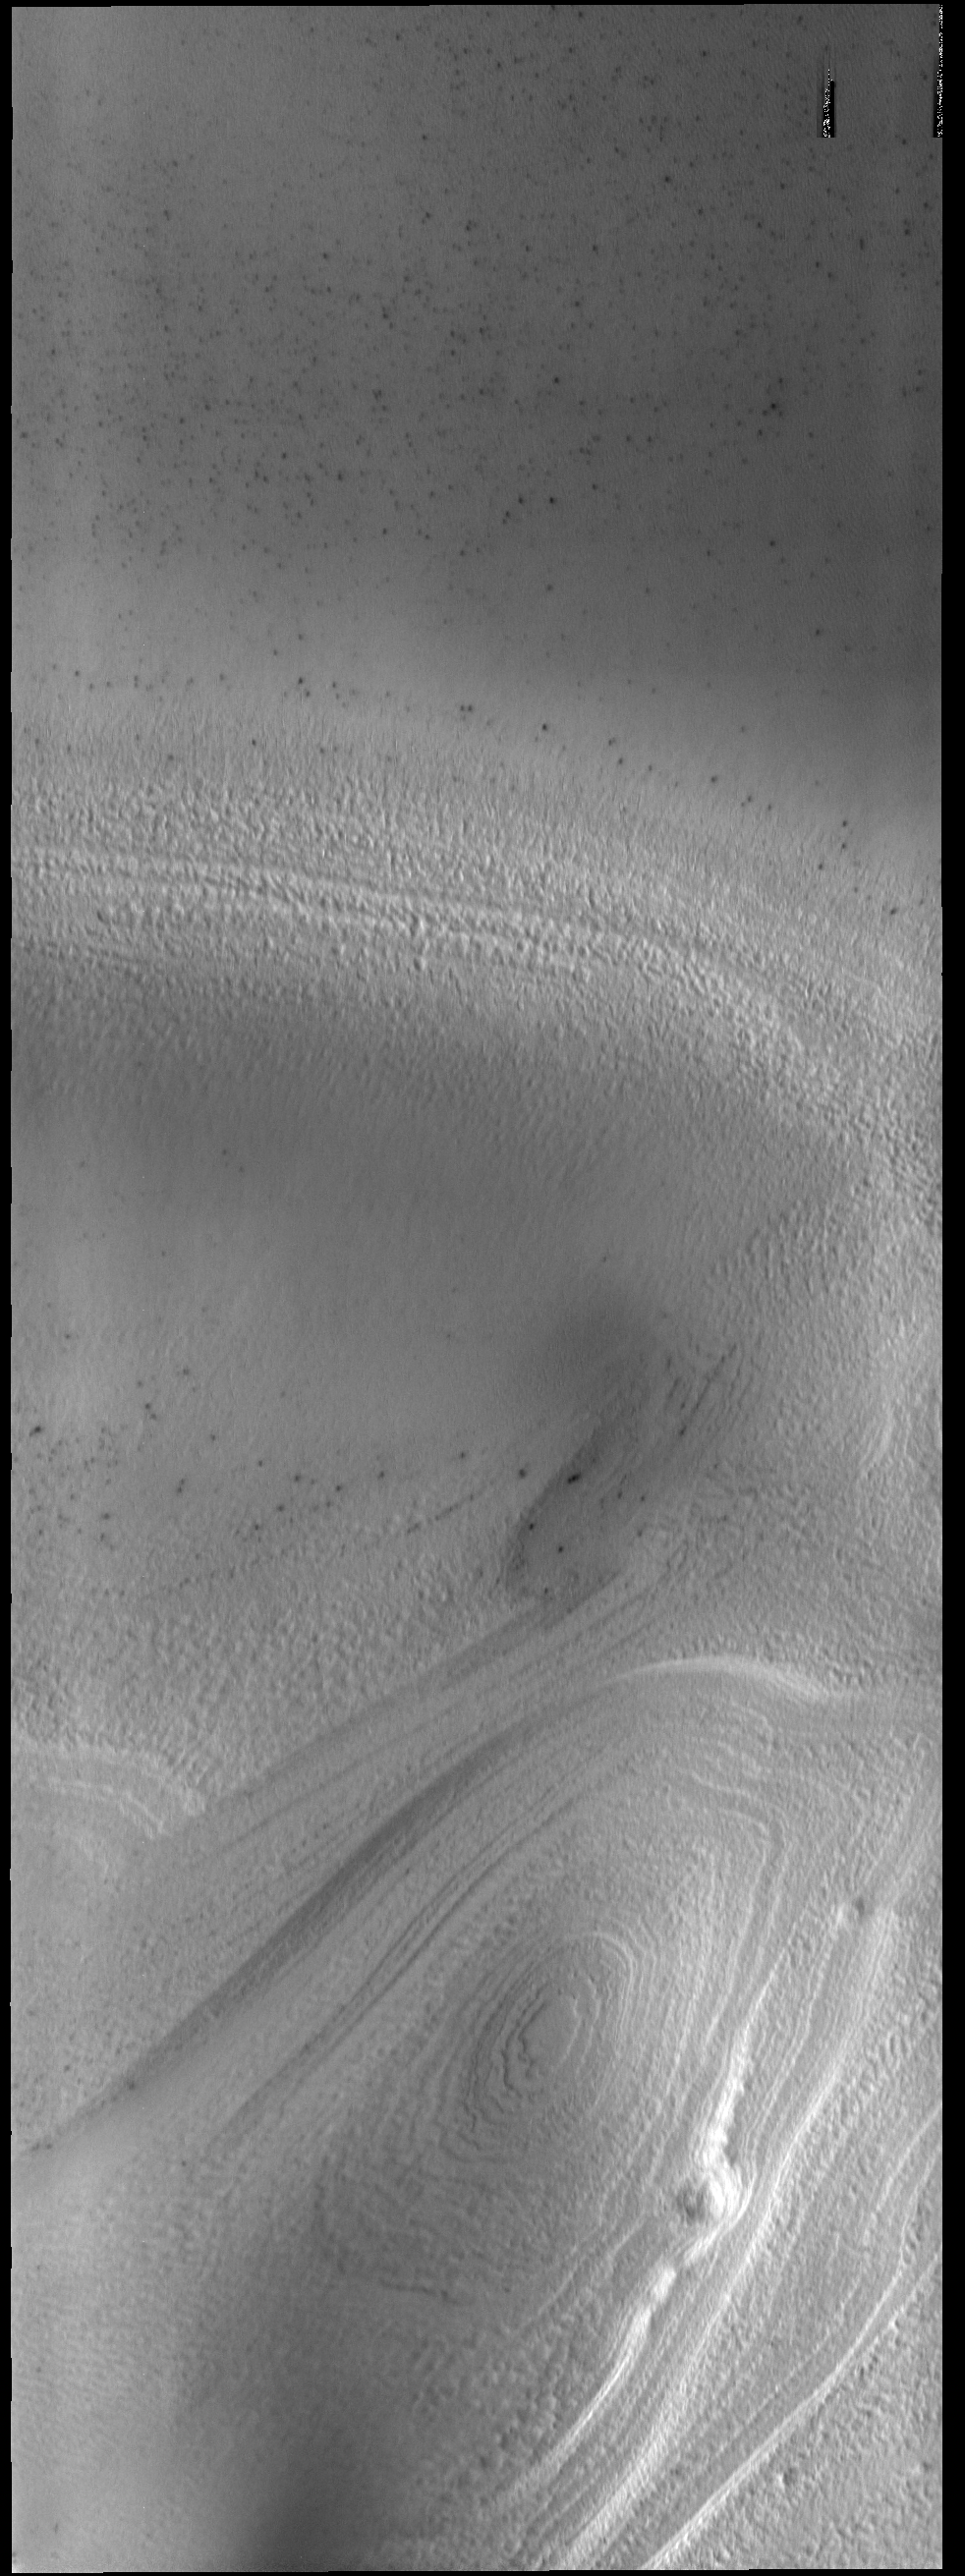

South Polar Layers

Southern hemisphere spring has arrived at the south polar cap. The ice layers that make up the cap are easily seen in this VIS image.

Credit: NASA/JPL-Caltech/ASU